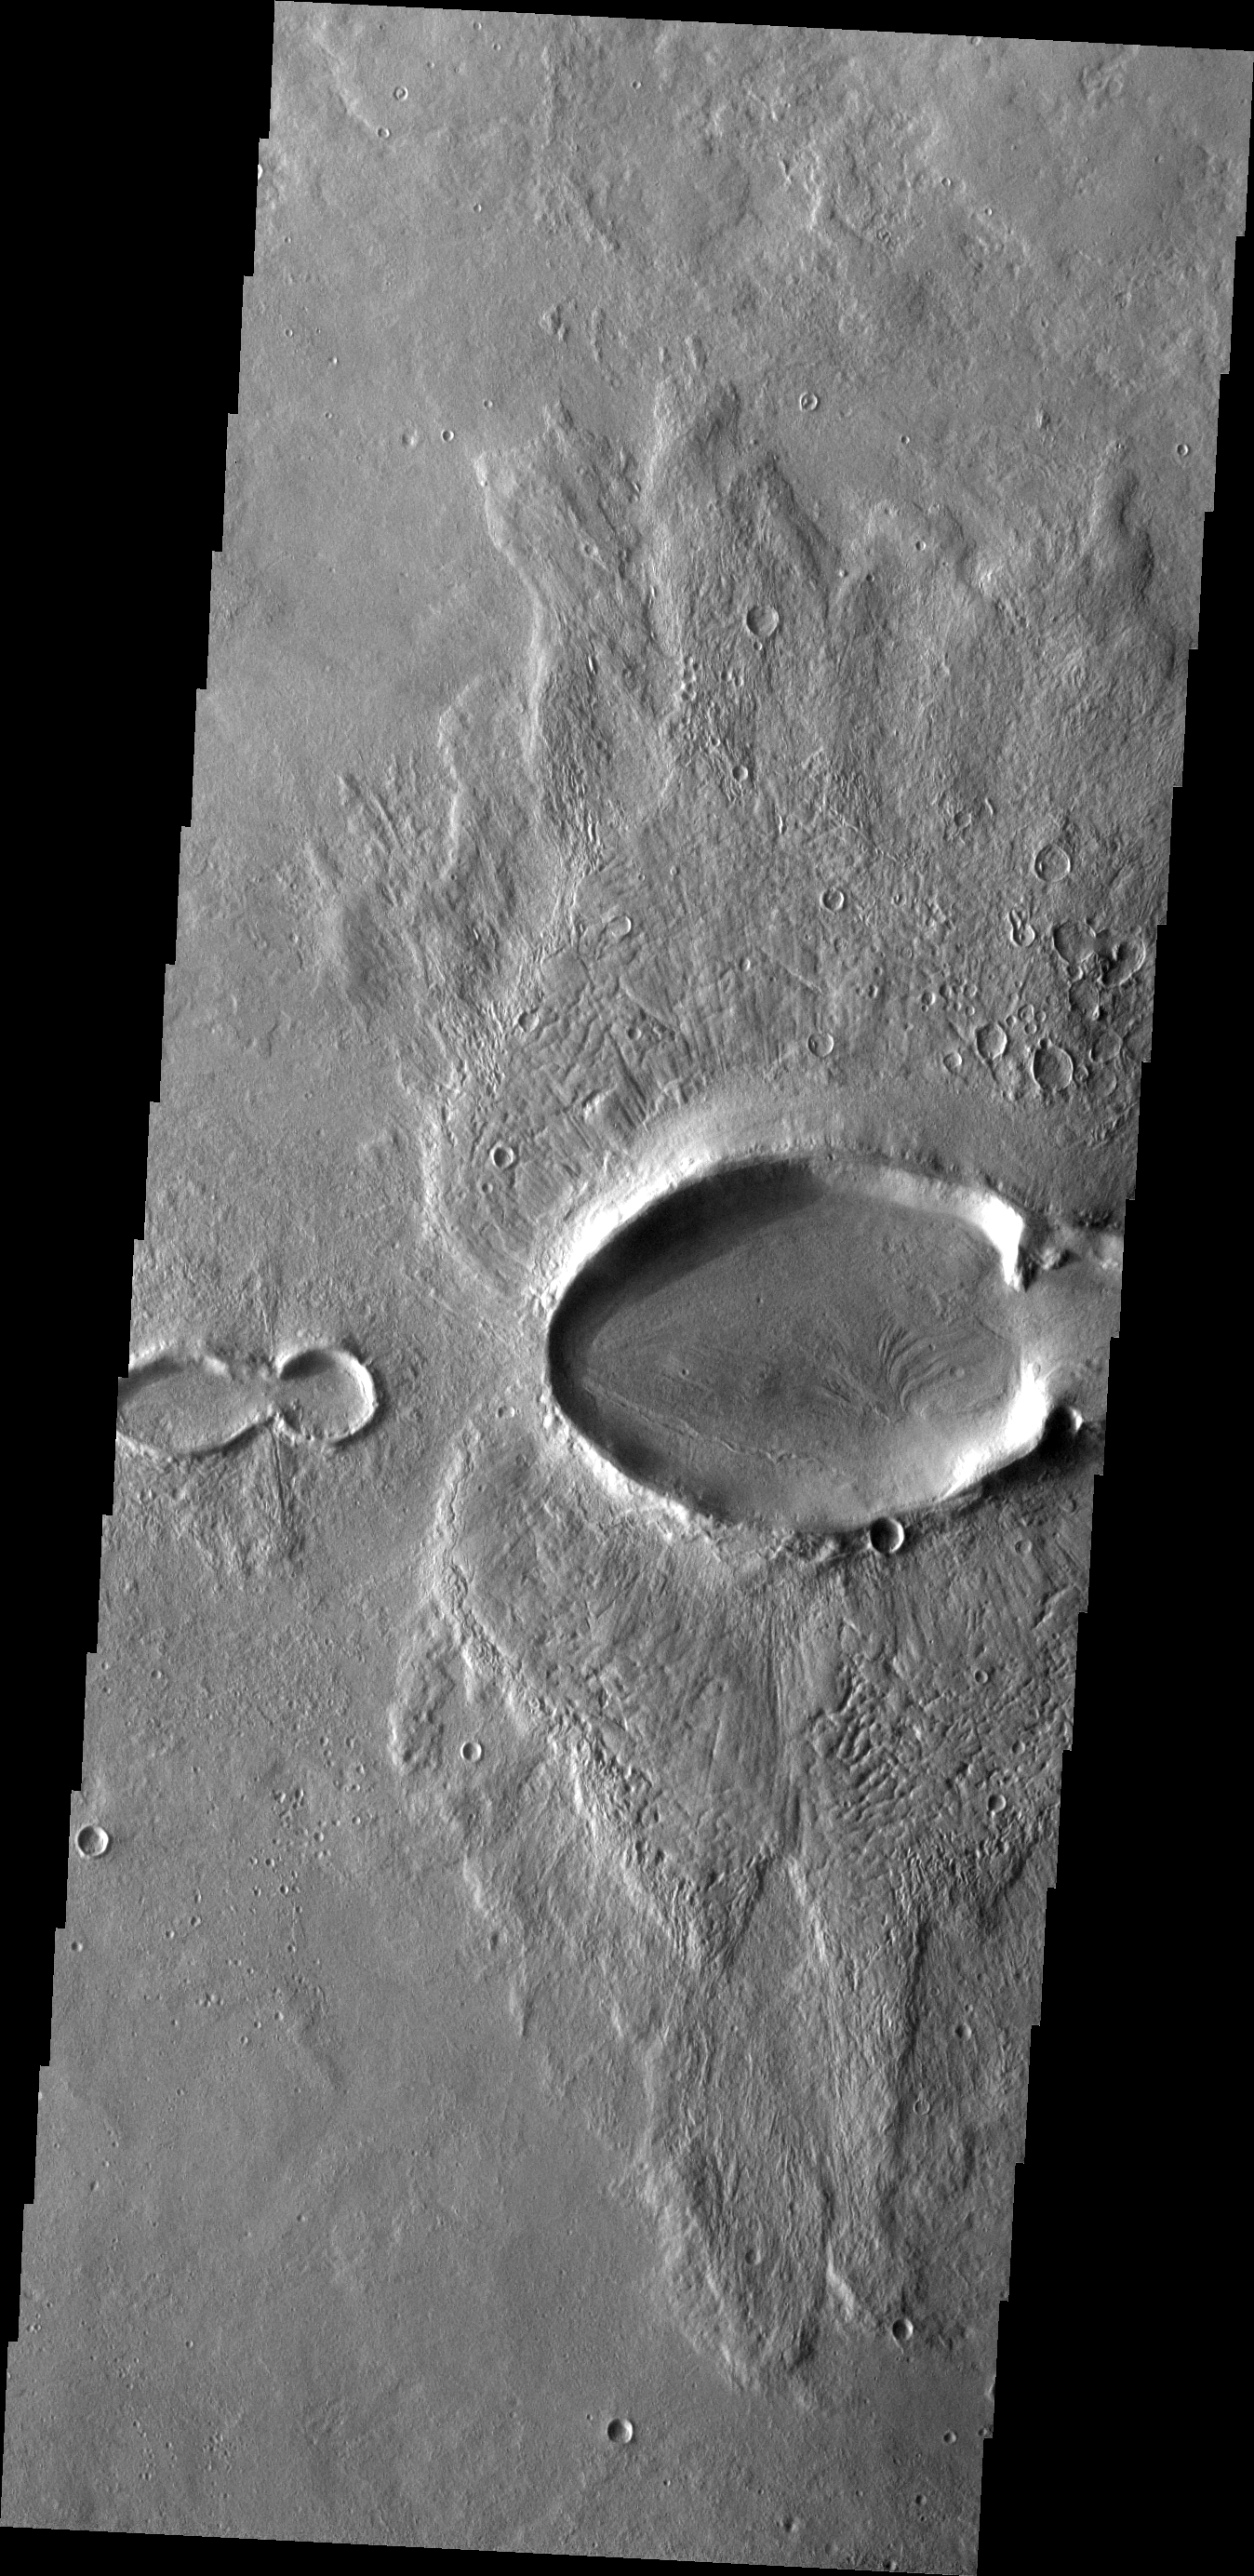

THEMIS Art #109

Do you see what I see? The multiple craters that cross the center of this image resemble a baby bug following the larger mama bug.

Credit: NASA/JPL-Caltech/ASU